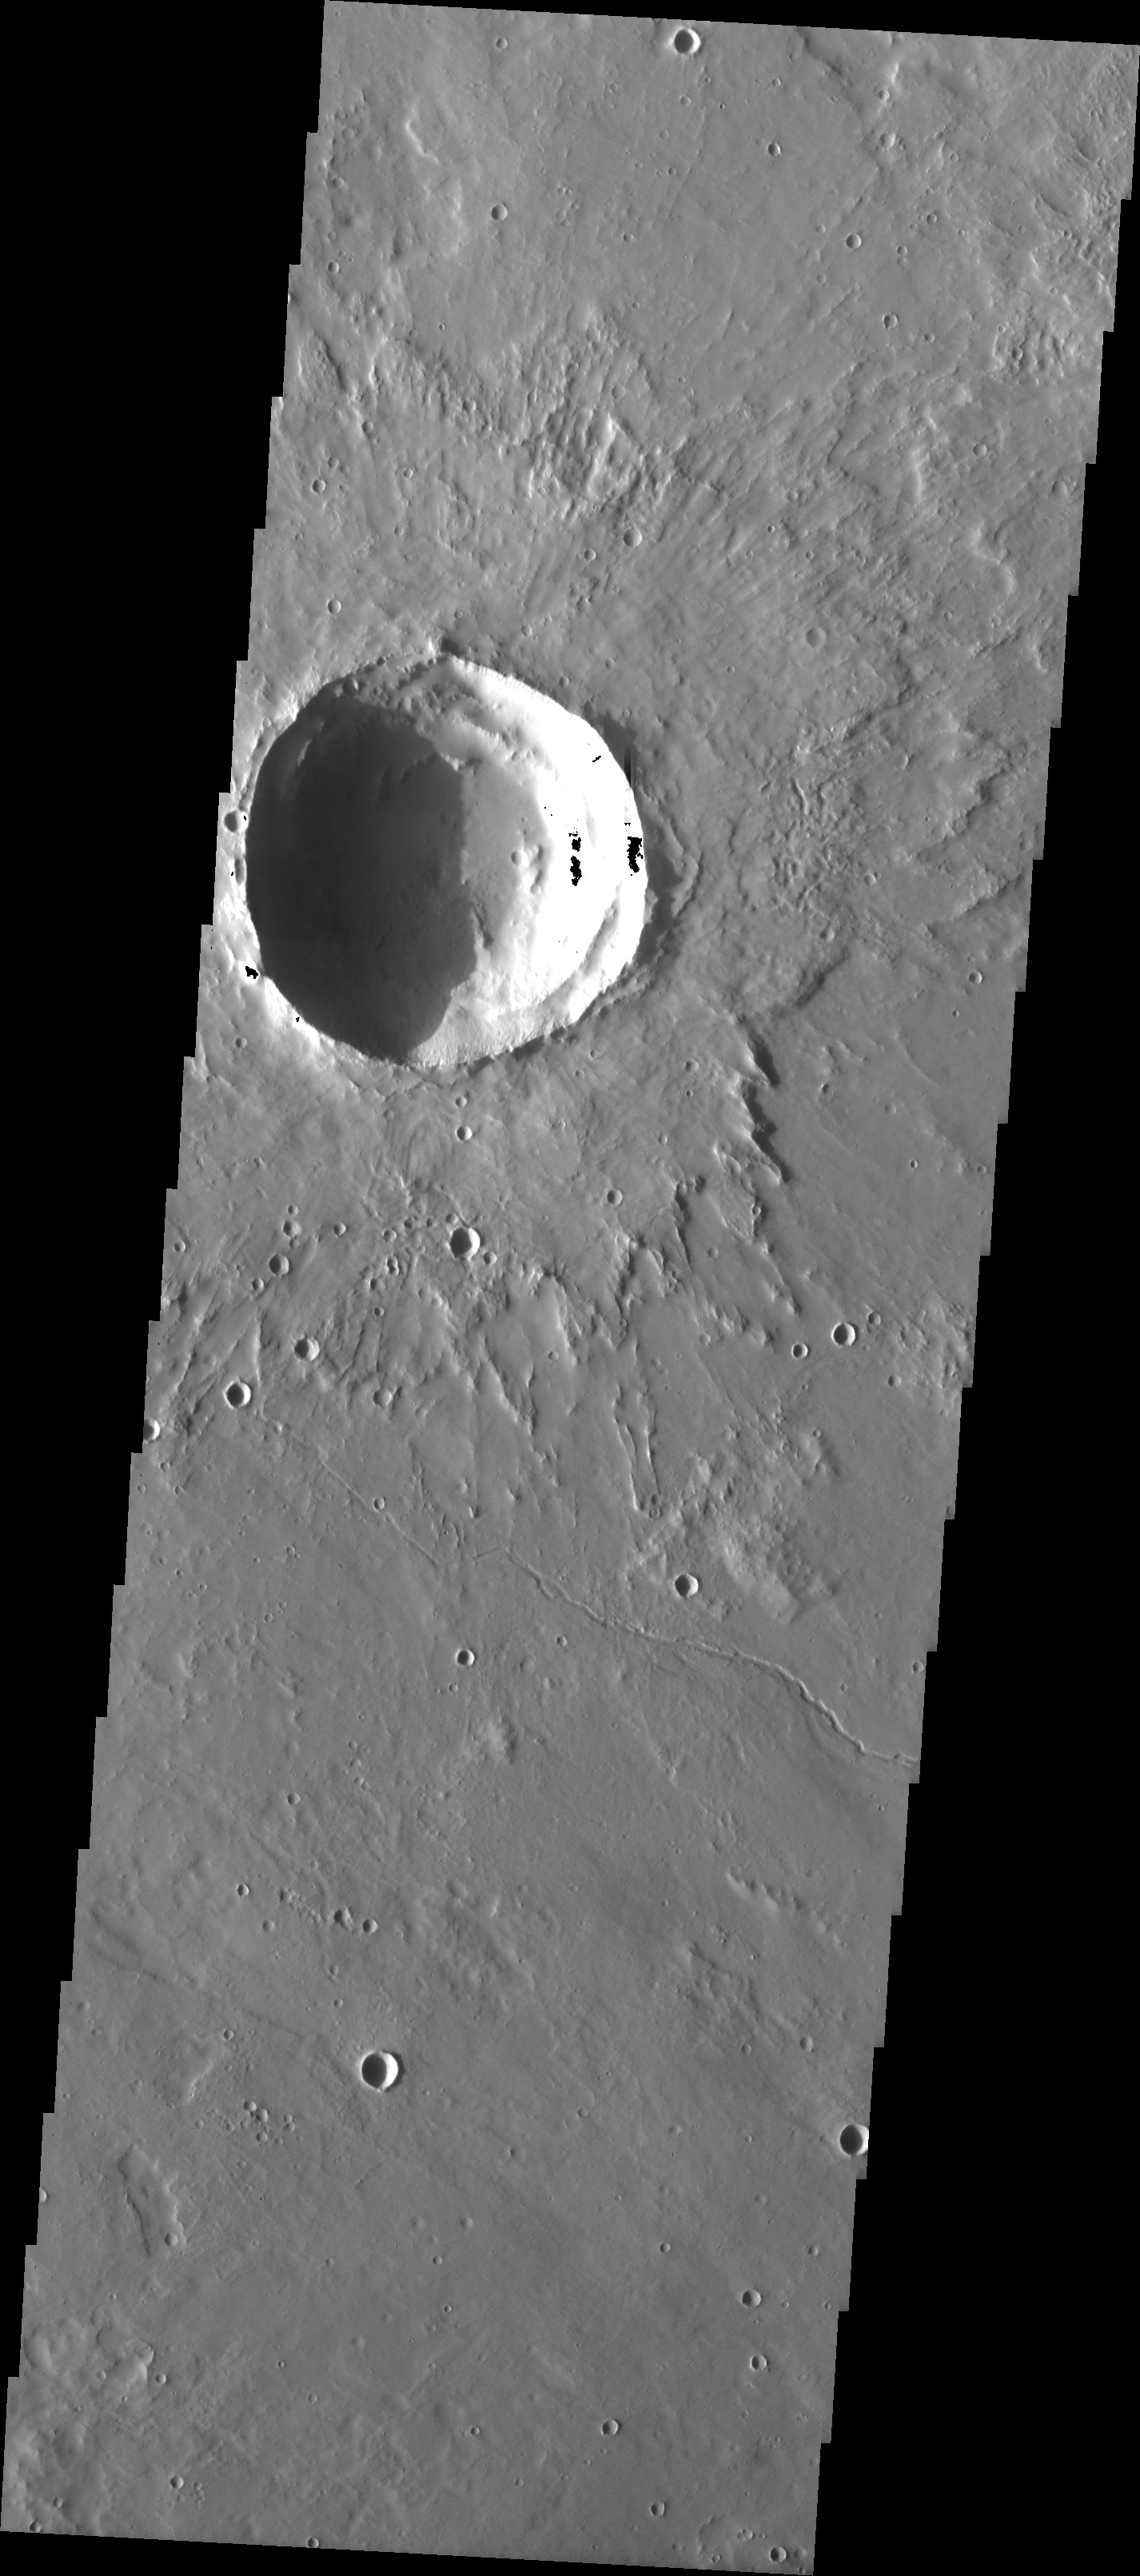

MSIP: Elysium Mons Lava Flow

Released 27 April 2004

We began MSIP with 122 students divided into 24 teams. Each team created a proposal and, through the peer review process, seven proposals were selected. Two teams were formed to actually select a site. The Elysium Mons lava flow site was selected by the “Crater” group. The context image showed one large crater and what looked like many smaller craters. That would be an ideal site for the groups. The actual THEMIS image indeed contains one large crater with layered details in the walls, and many smaller craters. One team went on to attempt to find the relative age of the Elysium Mons lava flow by comparing its crater count to the crater count of a known age lava flow on our own Moon.

Image information: VIS instrument. Latitude 26.3, Longitude 141.4 East (218.6 West). 19 meter/pixel resolution.

NASA and Arizona State University’s Mars Education Program is offering students nationwide the opportunity to be involved in authentic Mars research by participating in the Mars Student Imaging Project (MSIP). Teams of students in grades 5 through college sophomore level have the opportunity to work with scientists, mission planners and educators on the THEMIS team at ASU’s Mars Space Flight Facility, to image a site on Mars using the THEMIS visible wavelength camera. For more information go to the MSIP website: http://msip.asu.edu.

Note: this THEMIS visual image has not been radiometrically nor geometrically calibrated for this preliminary release. An empirical correction has been performed to remove instrumental effects. A linear shift has been applied in the cross-track and down-track direction to approximate spacecraft and planetary motion. Fully calibrated and geometrically projected images will be released through the Planetary Data System in accordance with Project policies at a later time.

NASA’s Jet Propulsion Laboratory manages the 2001 Mars Odyssey mission for NASA’s Office of Space Science, Washington, D.C. The Thermal Emission Imaging System (THEMIS) was developed by Arizona State University, Tempe, in collaboration with Raytheon Santa Barbara Remote Sensing. The THEMIS investigation is led by Dr. Philip Christensen at Arizona State University. Lockheed Martin Astronautics, Denver, is the prime contractor for the Odyssey project, and developed and built the orbiter. Mission operations are conducted jointly from Lockheed Martin and from JPL, a division of the California Institute of Technology in Pasadena.

Credit: NASA/JPL/Arizona State University